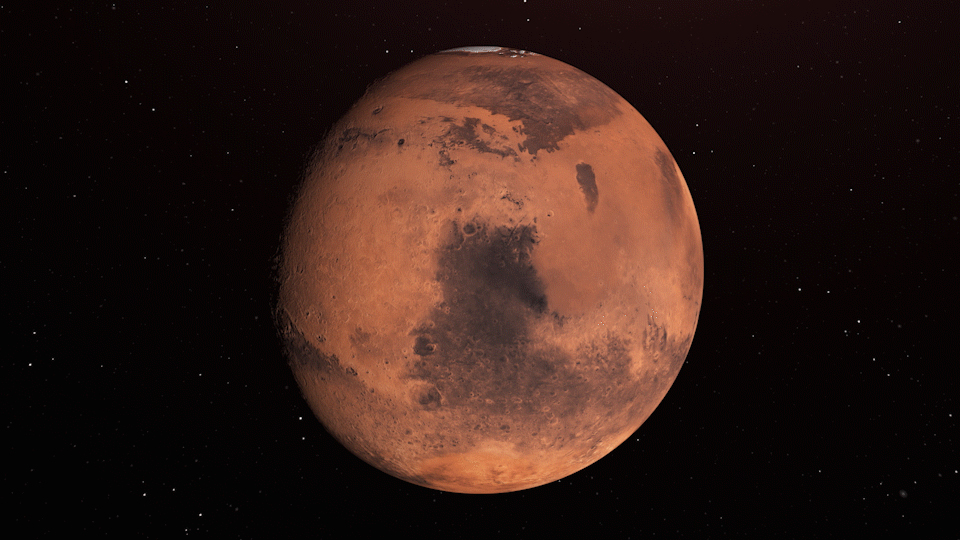

Water Ice Marked on Mars Globe (Illustration)

Annotated Image

The annotated area of Mars in this illustration holds near-surface water ice that would be easily accessible for astronauts to dig up. The water ice was identified as part of a map using data from NASA orbiters.

Credit: NASA/JPL-Caltech